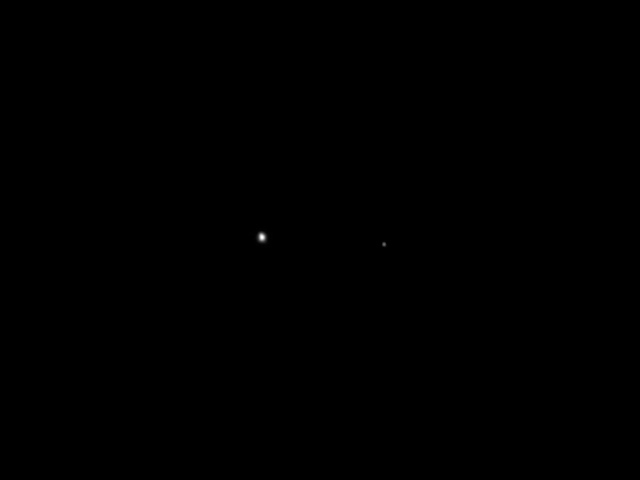

Juno’s Post-launch view of Earth and Moon

This image of Earth (at left) and the moon (at right) was taken by NASA’s Juno spacecraft as part of a checkout of the probe’s instruments following launch.

The image was captured by the spacecraft’s camera, JunoCam, on Aug. 26, 2011, when the spacecraft was about 6 million miles (9.66 million kilometers) from Earth. JunoCam is a wide-angle camera, designed to acquire color images of Jupiter from very close to the planet.

Following its launch on Aug. 5, 2011, Juno covered the distance from Earth to the moon (about 250,000 miles or 402,000 kilometers) in less than one day’s time.

The spacecraft will orbit the planet’s poles 33 times and use its science instruments to probe beneath the gas giant’s obscuring cloud cover to learn more about its origins, structure, atmosphere and magnetosphere, and look for a potential solid planetary core.

NASA’s Jet Propulsion Laboratory manages the Juno mission for the principal investigator, Scott Bolton, of Southwest Research Institute in San Antonio. The Juno mission is part of the New Frontiers Program managed at NASA’s Marshall Space Flight Center in Huntsville, Ala. Lockheed Martin Space Systems, Denver, built the spacecraft. JPL is a division of the California Institute of Technology in Pasadena.

Credit: NASA/JPL-Caltech/SwRI/MSSS